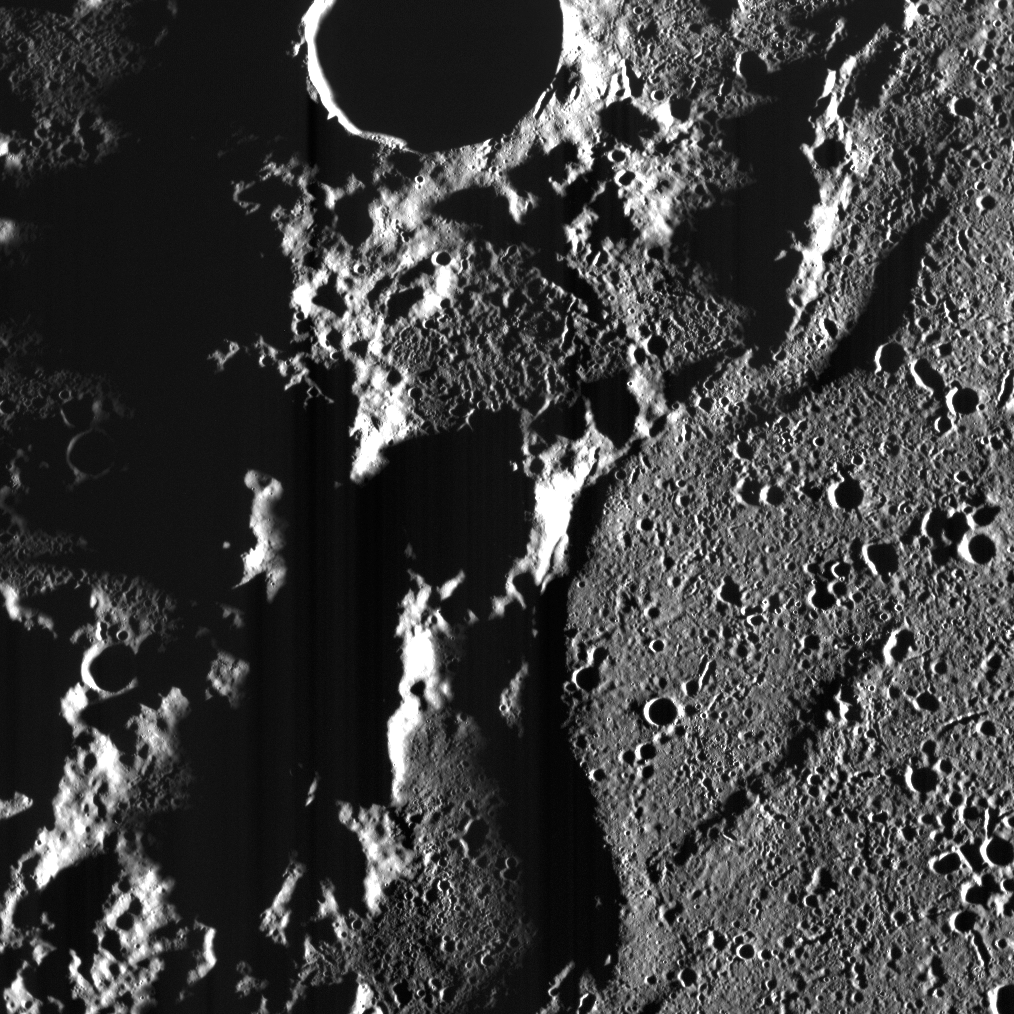

Ridges in the Dark

The Goethe impact basin hosts some of the most remarkable tectonic deformation observed on Mercury — but this deformation is not restricted to its interior. A number of wrinkle ridges line its perimeter, examples of which we have seen before. In this scene, several ridges and lobate-like landforms (that are likely tectonic but resemble lava flow fronts) occur along the basin’s northern margin.

This image was taken when the Sun was very close to the horizon, which serves to lengthen shadows and emphasize topographic relief. Although the basin’s interior is filled with smooth plains, low-Sun images show even smooth plains to be pock-marked with small craters. Nonetheless, the lighting in this scene clearly illustrates the difference in texture between Goethe’s (relatively) smooth plains infill and the much more rugged intercrater plains that surround the basin.

This image was acquired as part of MDIS’s campaign to image within regions of permanent shadow in ice-bearing polar craters. Imaging with the WAC broadband clear filter, which has a bandwidth of 600 nanometers and is used for calibration imaging of stars, has the potential to reveal details of shadowed surfaces that are weakly illuminated by scattered sunlight. NAC images obtained with long exposure times are also acquired to seek details within shadowed regions. A variety of image exposure times and viewing conditions are employed to maximize the opportunity to resolve surface features of areas in permanent shadow.

Date acquired: January 28, 2014
Image Mission Elapsed Time (MET): 33025370
Image ID: 5641760
Instrument: Wide Angle Camera (WAC) of the Mercury Dual Imaging System (MDIS)
Center Latitude: 84.3°
Center Longitude: 290.8° E
Resolution: 72 meters/pixel
Scale: This scene is about 57 km (35 mi.) across
Incidence Angle: 88.1°
Emission Angle: 26.5°
Phase Angle: 83.9°
North is to the top left of the image.

The MESSENGER spacecraft is the first ever to orbit the planet Mercury, and the spacecraft’s seven scientific instruments and radio science investigation are unraveling the history and evolution of the Solar System’s innermost planet. MESSENGER acquired over 150,000 images and extensive other data sets. MESSENGER is capable of continuing orbital operations until early 2015.

For information regarding the use of images, see the MESSENGER image use policy.

Credit: NASA/Johns Hopkins University Applied Physics Laboratory/Carnegie Institution of Washington